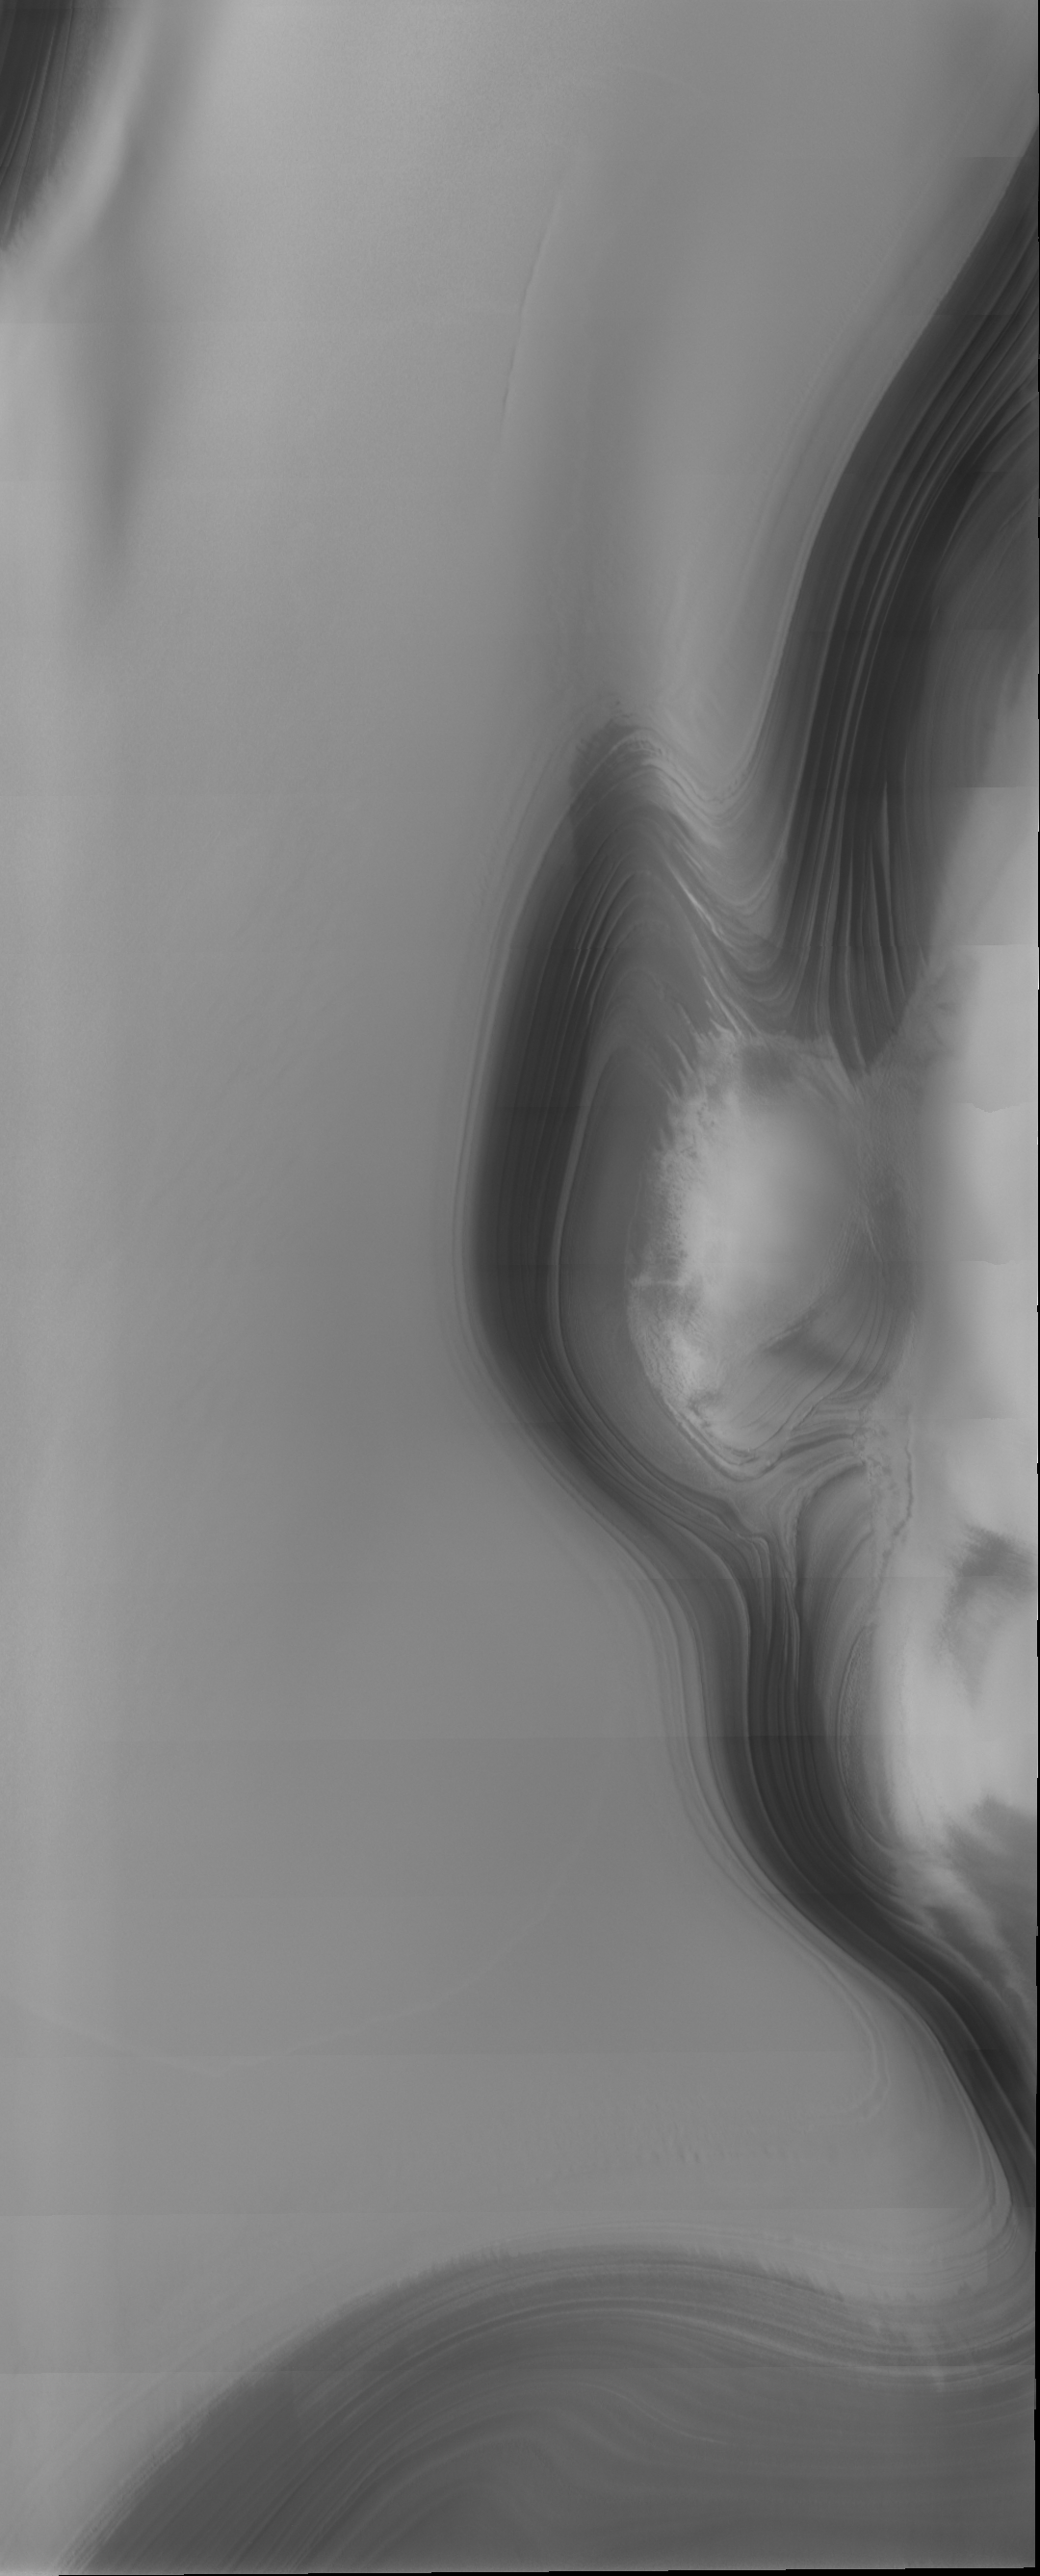

THEMIS Images as Art #33

Welcome to the second annual THEMIS ART MONTH. From Jan. 31 through March 4 we will be showcasing images for their aesthetic value, rather than their science content. Portions of these images resemble things in our everyday lives, from animals to letters of the alphabet. We hope you enjoy our fanciful look at Mars!

Is that an elf peeking in from the right side of the image? Or…something more sinister?

Note: this THEMIS visual image has not been radiometrically nor geometrically calibrated for this preliminary release. An empirical correction has been performed to remove instrumental effects. A linear shift has been applied in the cross-track and down-track direction to approximate spacecraft and planetary motion. Fully calibrated and geometrically projected images will be released through the Planetary Data System in accordance with Project policies at a later time.

NASA’s Jet Propulsion Laboratory manages the 2001 Mars Odyssey mission for NASA’s Office of Space Science, Washington, D.C. The Thermal Emission Imaging System (THEMIS) was developed by Arizona State University, Tempe, in collaboration with Raytheon Santa Barbara Remote Sensing. The THEMIS investigation is led by Dr. Philip Christensen at Arizona State University. Lockheed Martin Astronautics, Denver, is the prime contractor for the Odyssey project, and developed and built the orbiter. Mission operations are conducted jointly from Lockheed Martin and from JPL, a division of the California Institute of Technology in Pasadena.

Credit: NASA/JPL/Arizona State University